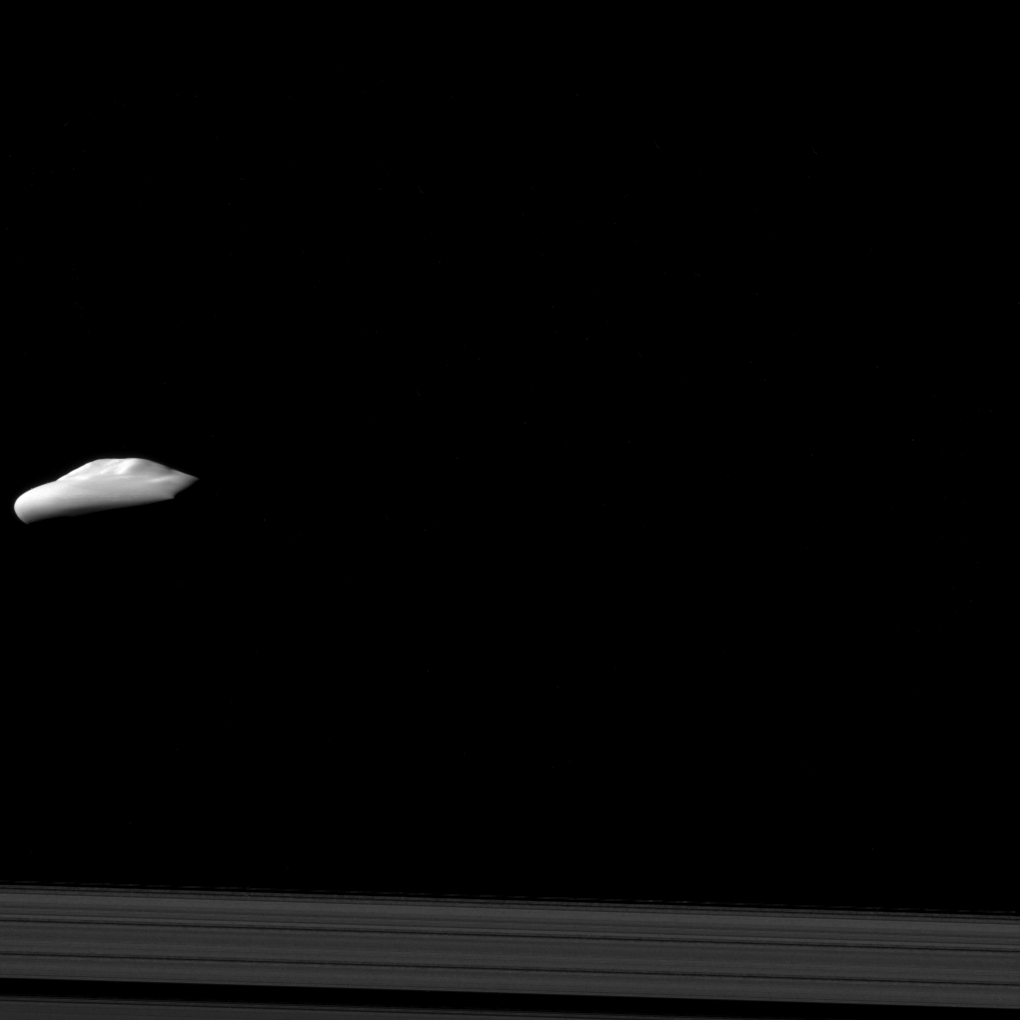

Atlas Escaping

NASA’s Cassini spacecraft captured this view of Saturn’s moon Atlas (30 kilometers, or 19 miles across), with its smooth equatorial ridge, during a moderately close flyby on Dec. 6, 2015. The view offers one of Cassini’s best glimpses of Atlas, along with images seen in PIA08405.

This view looks toward the anti-Saturn side of Atlas. North on Atlas is up. The image was taken in visible light with the Cassini spacecraft narrow-angle camera.

The view was acquired at a distance of approximately 20,000 miles (32,000 kilometers) from Atlas and at a Sun-Atlas-spacecraft, or phase, angle of 83 degrees. Image scale is 620 feet (190 meters) per pixel.

Atlas orbits Saturn in a region called the Roche Division, between the planet’s A and F rings, at the outer edge of the main ring system. The outer A ring is seen at the bottom of this view.

The Cassini mission is a cooperative project of NASA, ESA (the European Space Agency) and the Italian Space Agency. The Jet Propulsion Laboratory, a division of the California Institute of Technology in Pasadena, manages the mission for NASA’s Science Mission Directorate, Washington. The Cassini orbiter and its two onboard cameras were designed, developed and assembled at JPL. The imaging operations center is based at the Space Science Institute in Boulder, Colorado.

Credit: NASA/JPL-Caltech/Space Science Institute